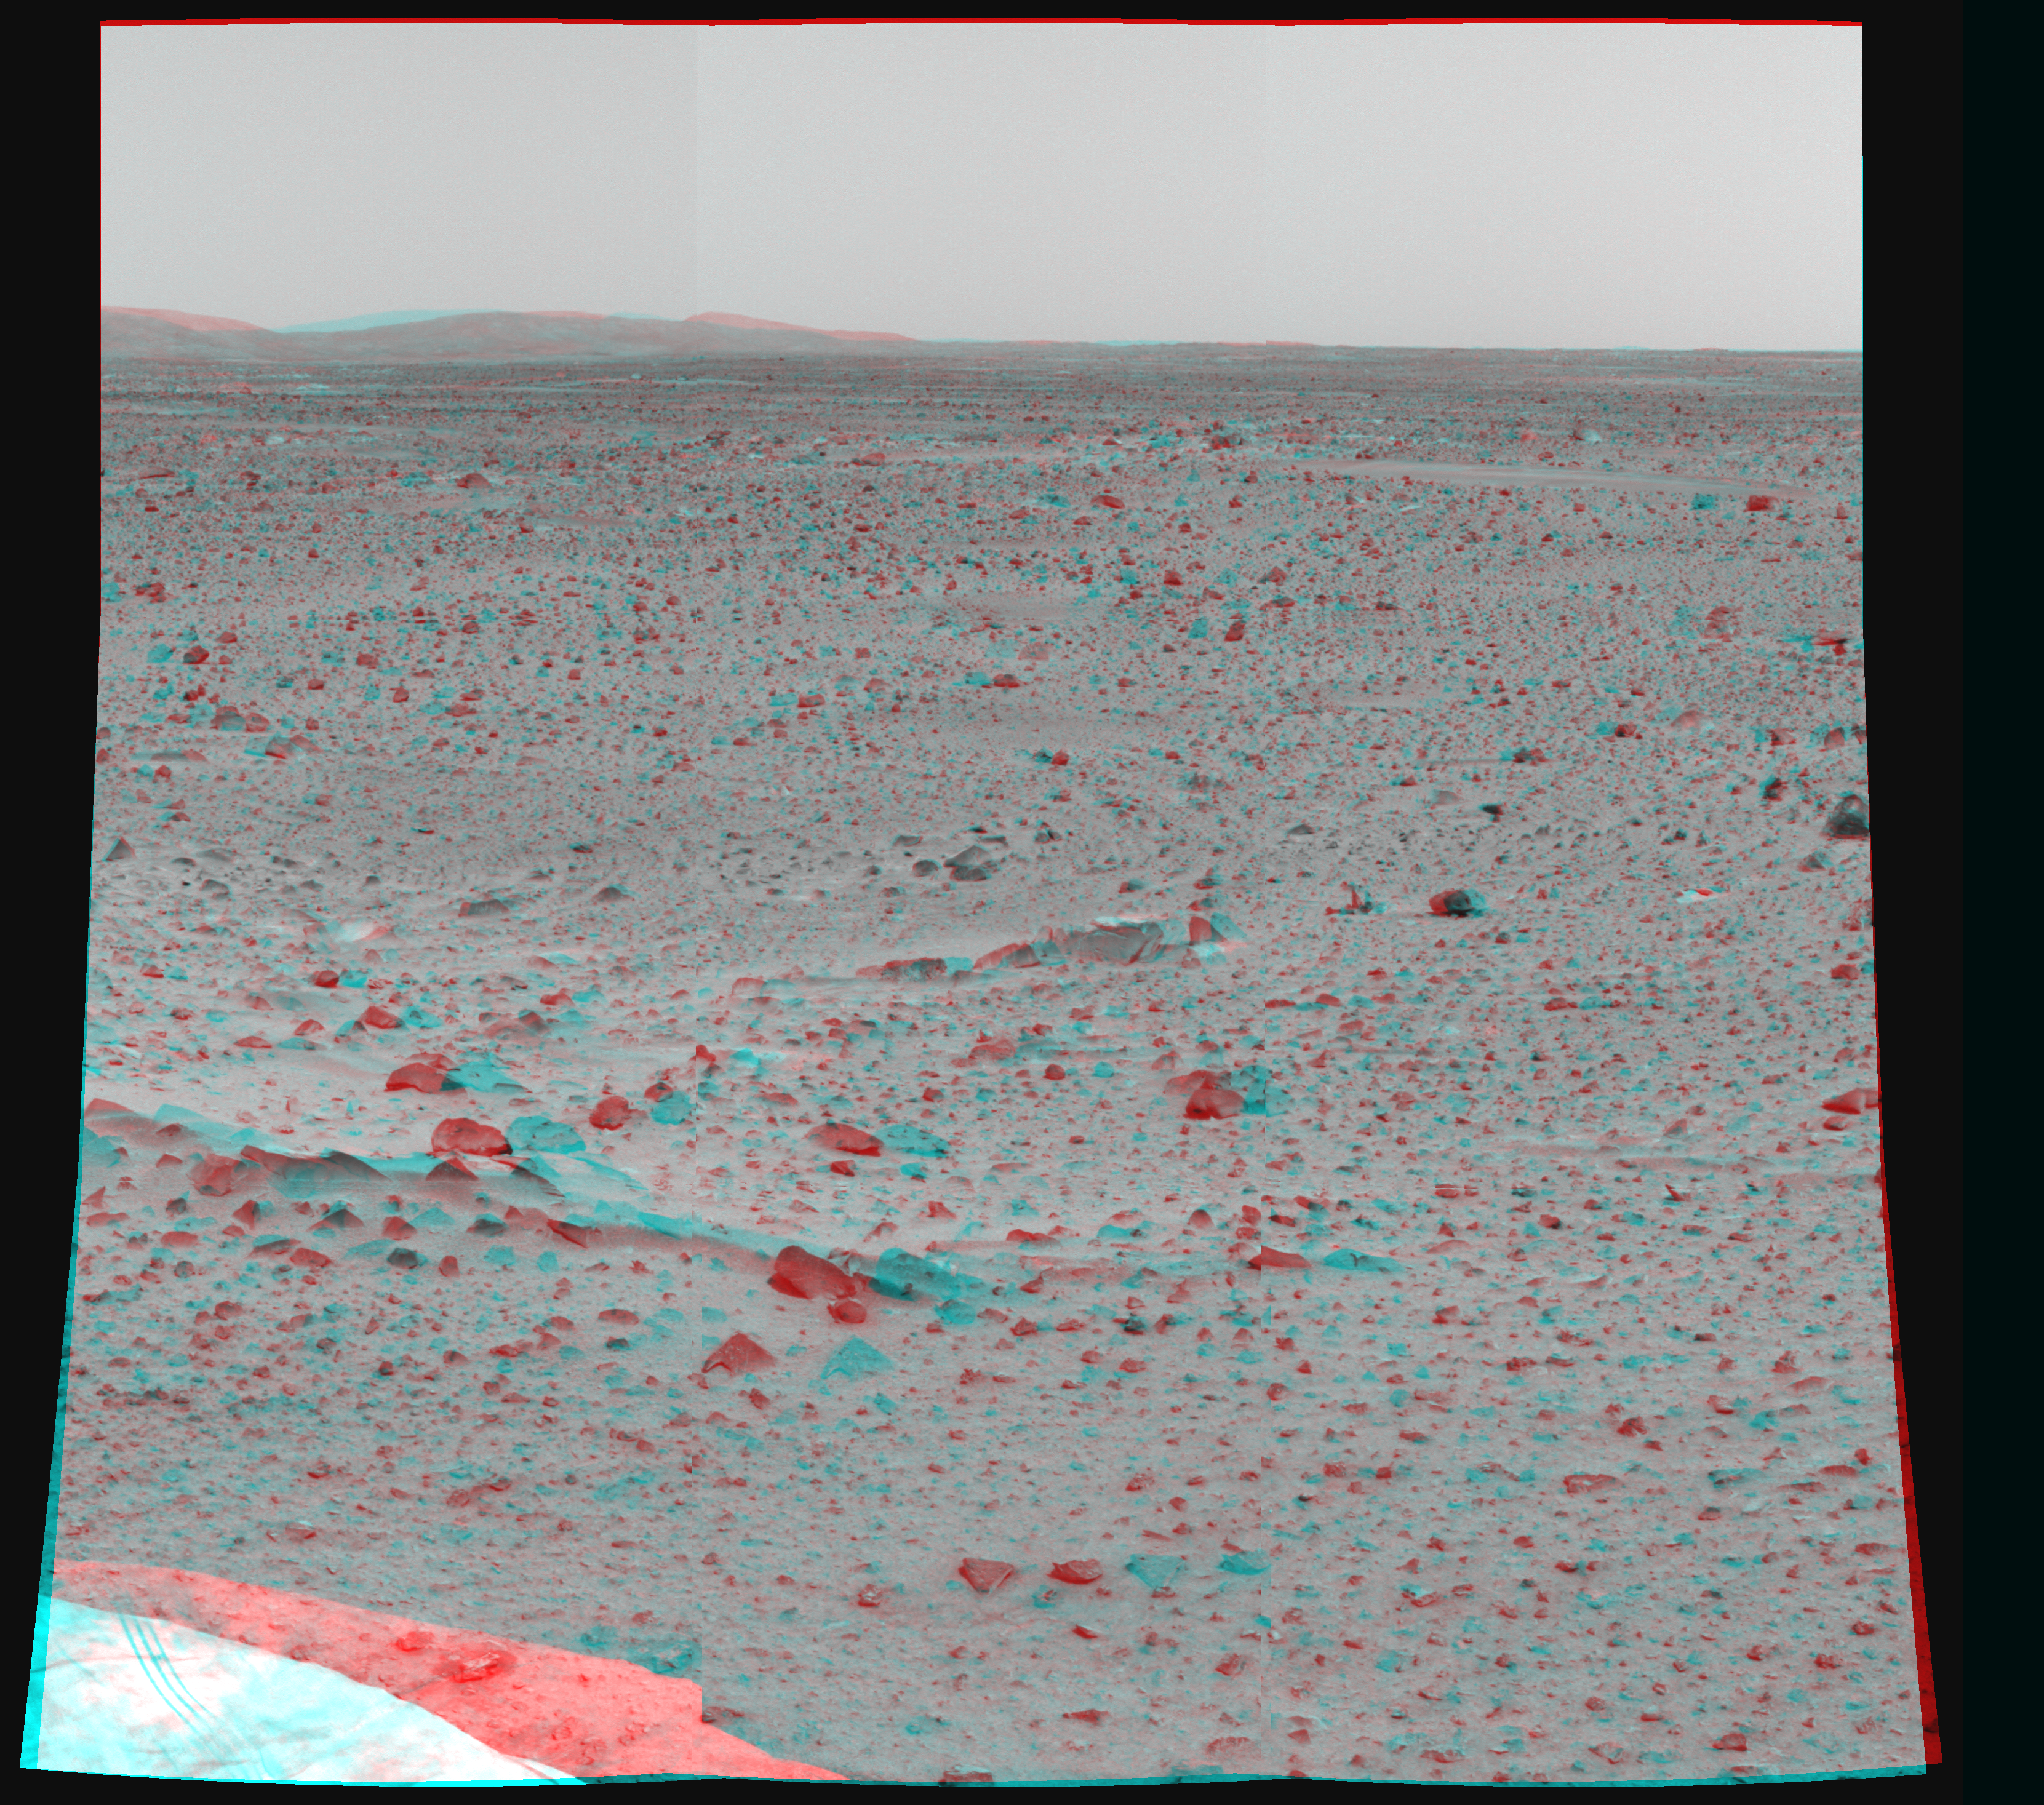

Mars in Stereo

This image shows the martian terrain in 3-D. The Mars Exploration Rover Spirit captured the image with its two high-resolution stereo panoramic cameras.

Credit: NASA/JPL/Cornell